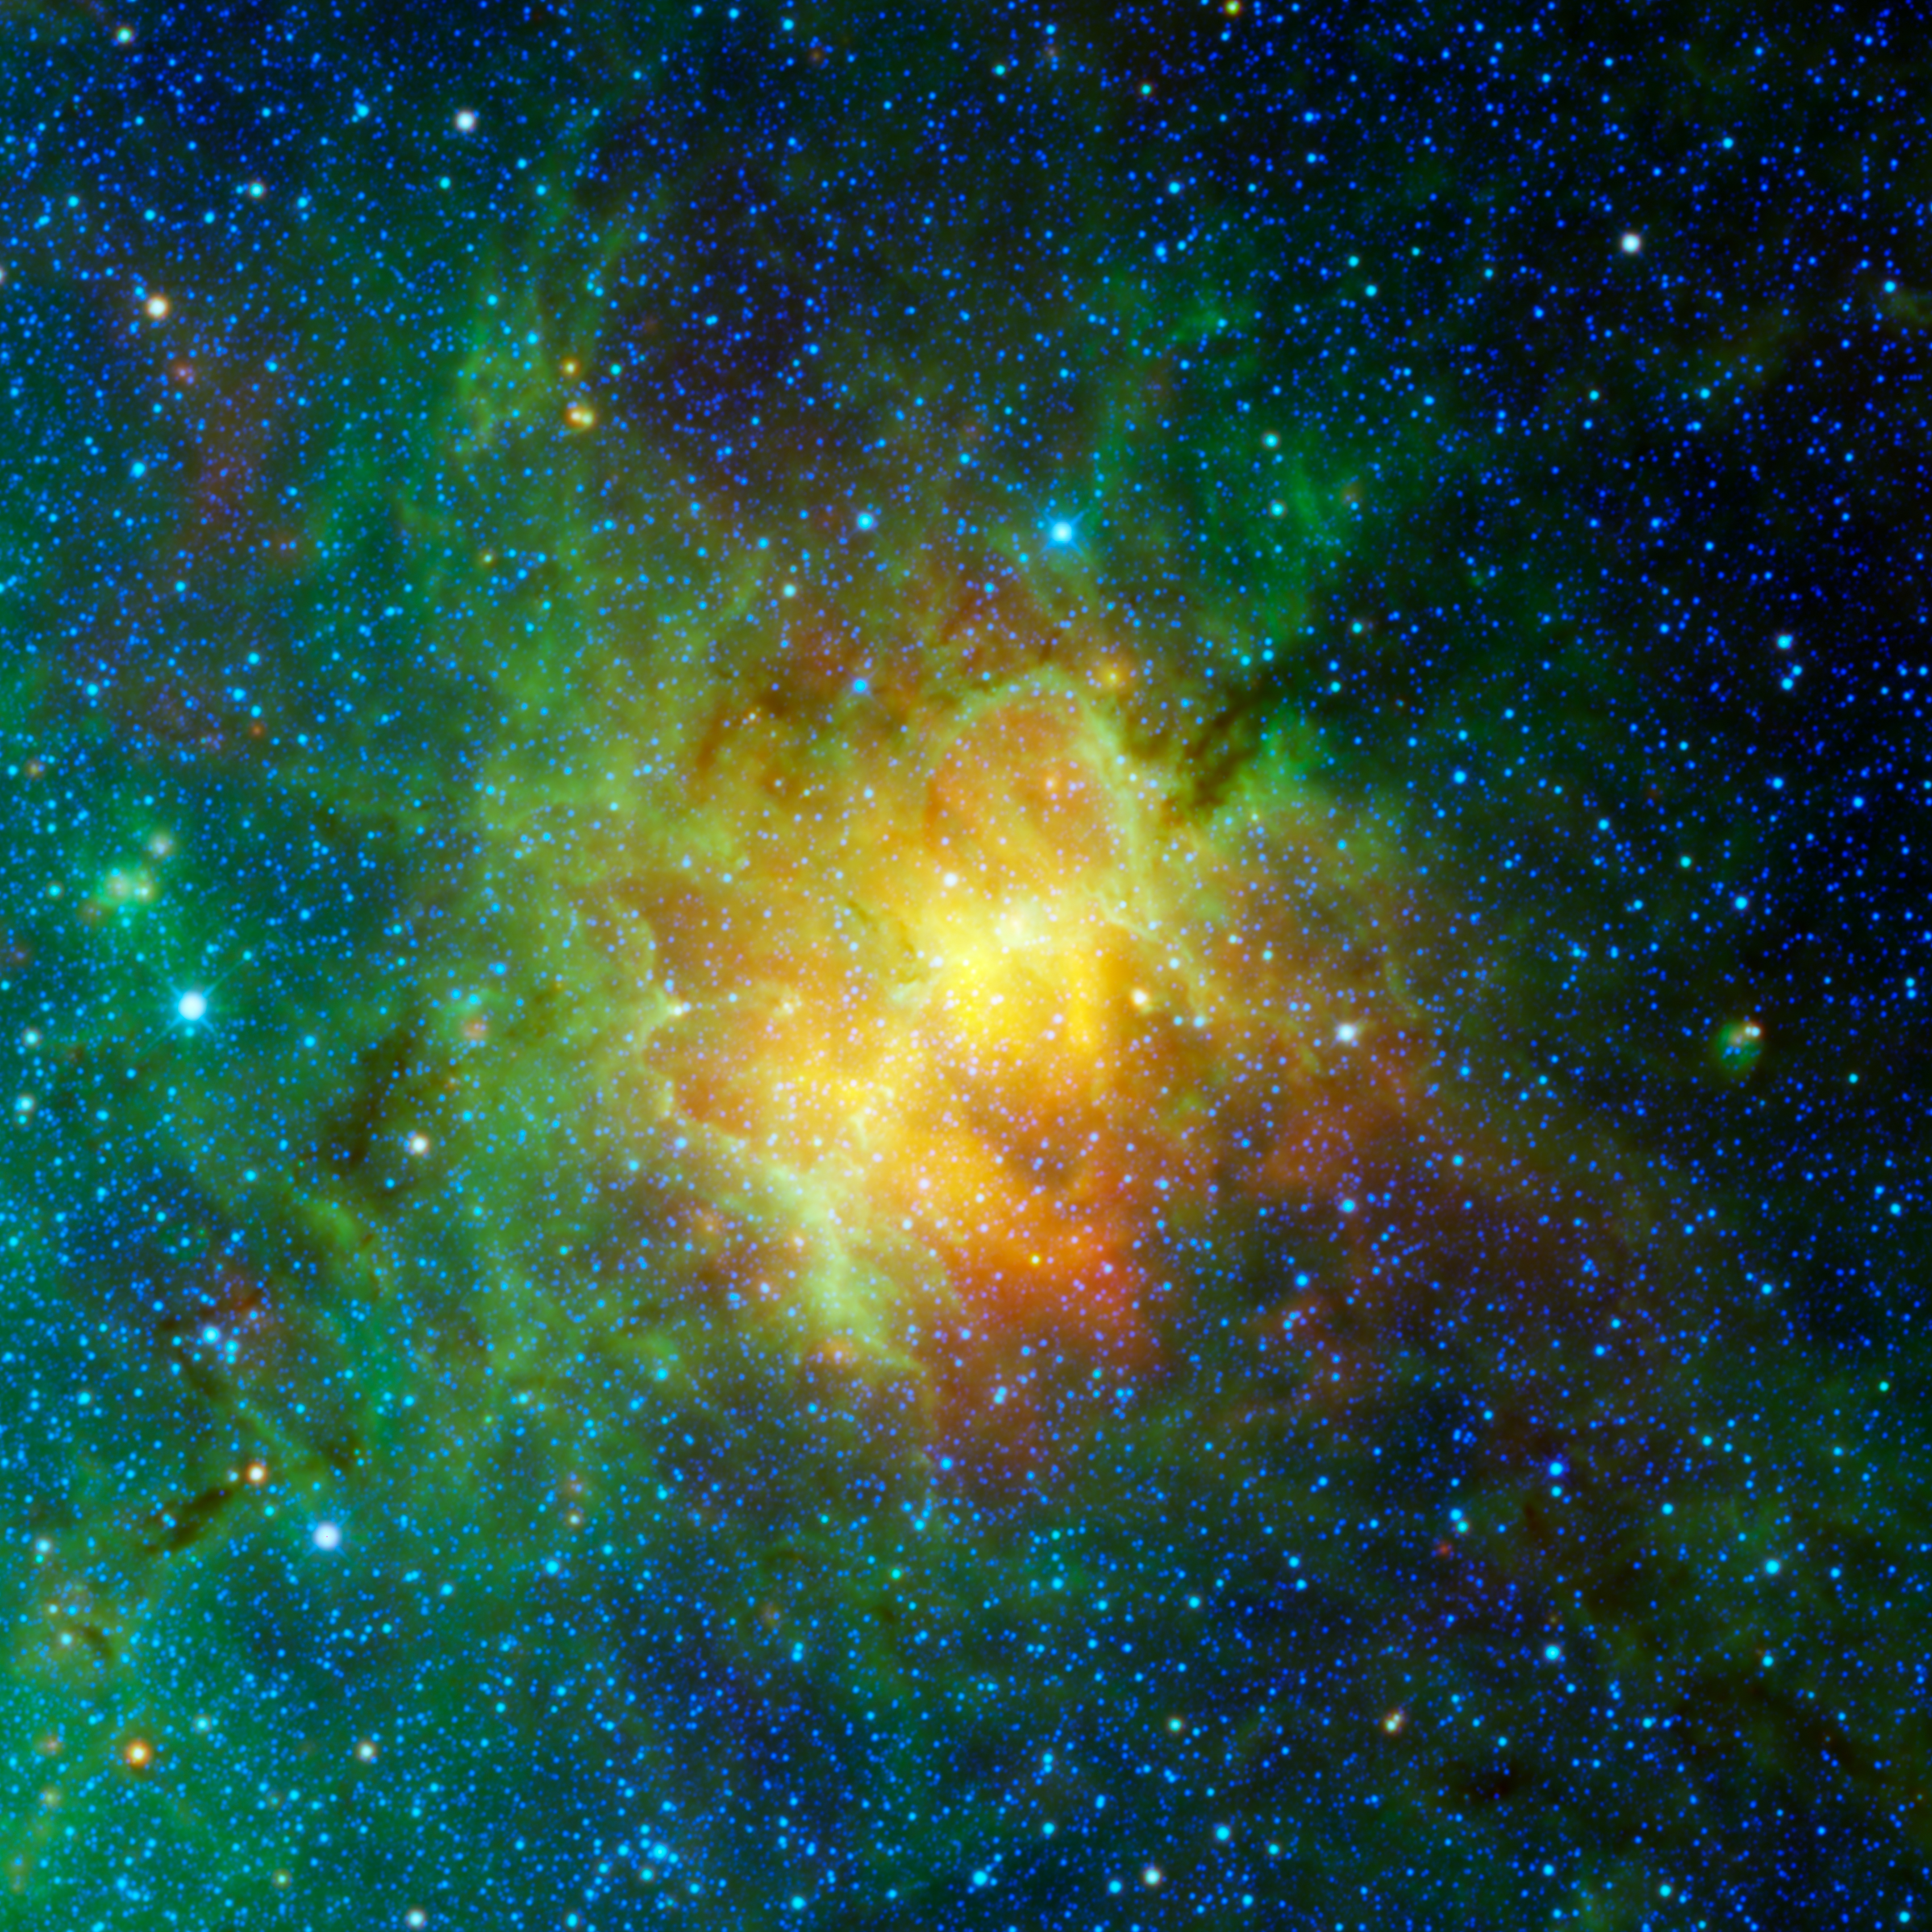

The Eagle Nebula Observed by WISE

The dusty face of the Eagle Nebula and its surroundings are revealed in this image based on data from NASA’s Wide Field Survey Explorer (WISE). WISE detects infrared light, or a range of wavelengths longer than what the human eye can see. This large star forming region is about 5,700 light years away from Earth and is most famous for being home to the the “Pillars of Creation,” a region famously imaged by NASA’s Hubble and James Webb space telescopes. The WISE data reveals the entire structure of the nebula surrounding the pillars, which themselves can be seen as a faint yellow-green feature inside the white circle.

While the WISE view of the “Pillars” is not as sharp as those taken by Webb and Hubble, the telescope’s wide field of view allows us to explore the extended nebula around it. When viewed in visible light, the dust is dark and opaque. In these infrared wavelengths, the dust becomes more translucent, and emits infrared light, shown in green, yellow, and red in this image.

The data used in this image came from WISE’s primary mission which ran from 2009 to 2011. In 2013, NASA took the spacecraft out of hibernation and began using it to track and study near-Earth objects. The mission and the spacecraft were renamed NEOWISE. However, the data is still being used by astronomers to study objects and regions outside our solar system.

Blue and cyan are used to represent infrared light at wavelengths of 3.4 and 4.6 microns, while green and red display longer wavelengths of 12 and 22 microns, respectively.

Credit: NASA/JPL-Caltech